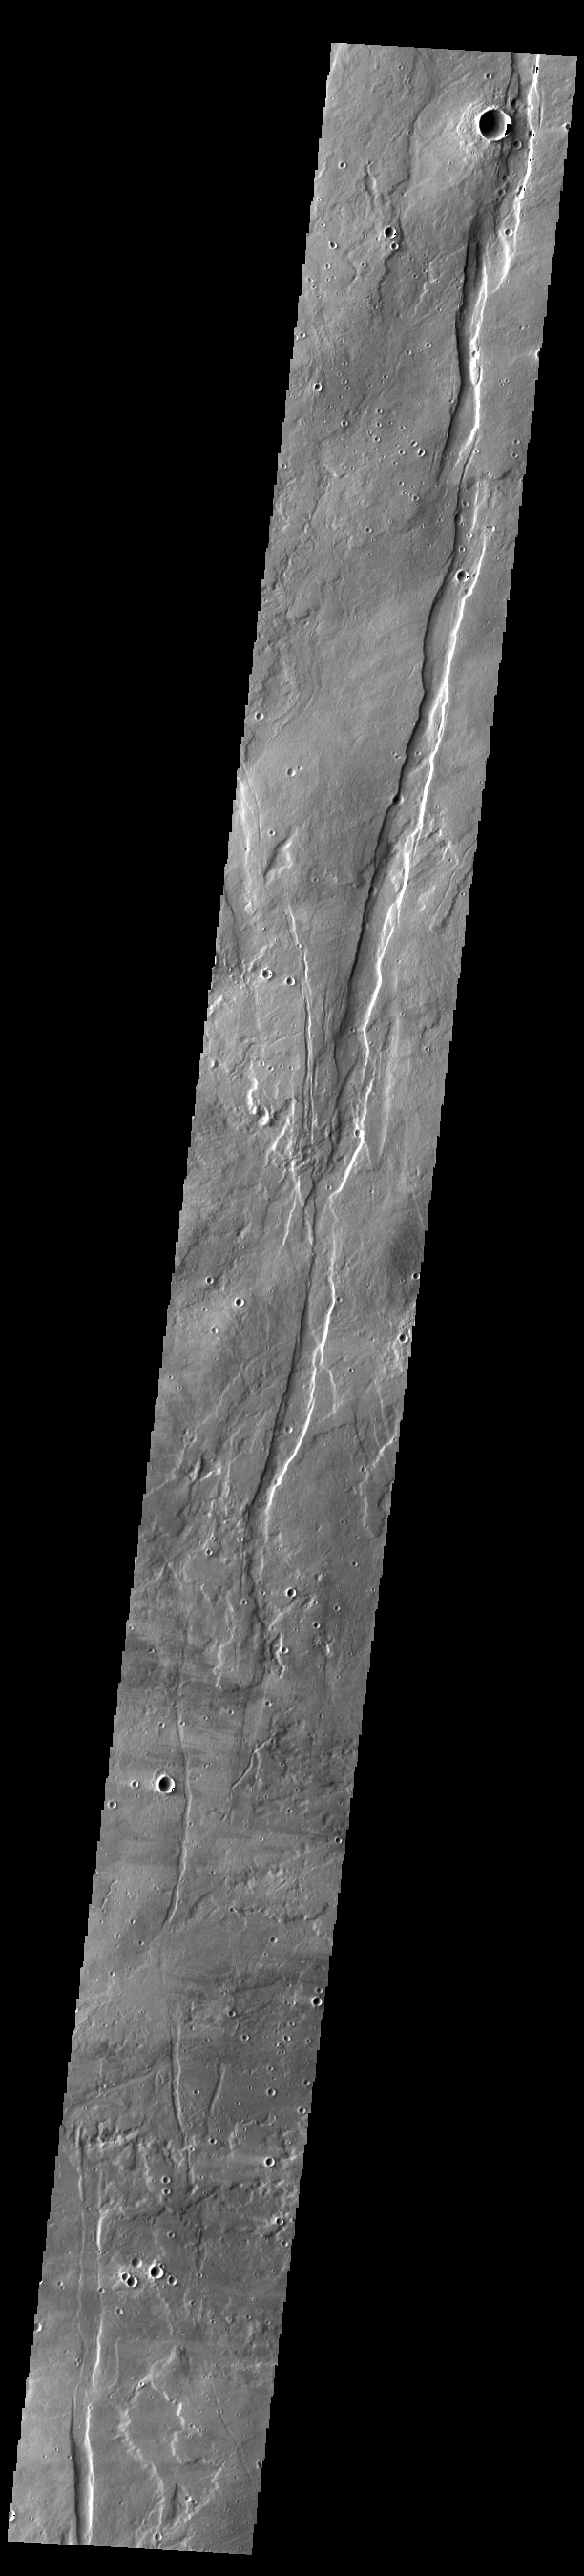

Ceraunius Fossae

This VIS image shows part of Cerunius Fossae. The linear depressions are fault bounded features called graben. Graben are formed by extension of the crust and faulting. When large amounts of pressure or tension are applied to rocks on timescales that are fast enough that the rock cannot respond by deforming, the rock breaks along faults. In the case of a graben, two parallel faults are formed by extension of the crust and the rock in between the faults drops downward into the space created by the extension. The largest graben in this THEMIS image trends from almost north/south. Because the faults defining the graben are formed perpendicular to the direction of the applied stress, we know that extensional forces were pulling the crust apart in the east/west direction. Ceraunius Fossae is located on the southern part of Alba Mons and is 1166km (724 miles) long.

Credit: NASA/JPL-Caltech/ASU